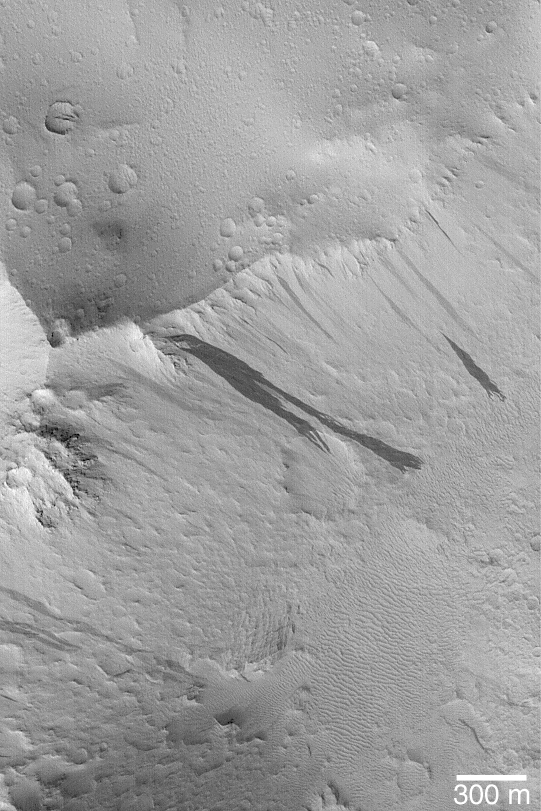

Lycus Sulci Slope Streaks

21 March 2004
This Mars Global Surveyor (MGS) Mars Orbiter Camera (MOC) image shows dark slope streaks on ridges in the Lycus Sulci region, north of the Olympus Mons volcano. Slope streaks form in the dry, dust-mantled regions of Mars. The darker streaks formed more recently than lighter ones, perhaps within the past Mars year or two. These streaks are located near 24.1°N, 146.1°W. This picture covers an area about 3 km (1.9 mi) across. Sunlight illuminates the scene from the lower left.

Credit: NASA/JPL/Malin Space Science Systems